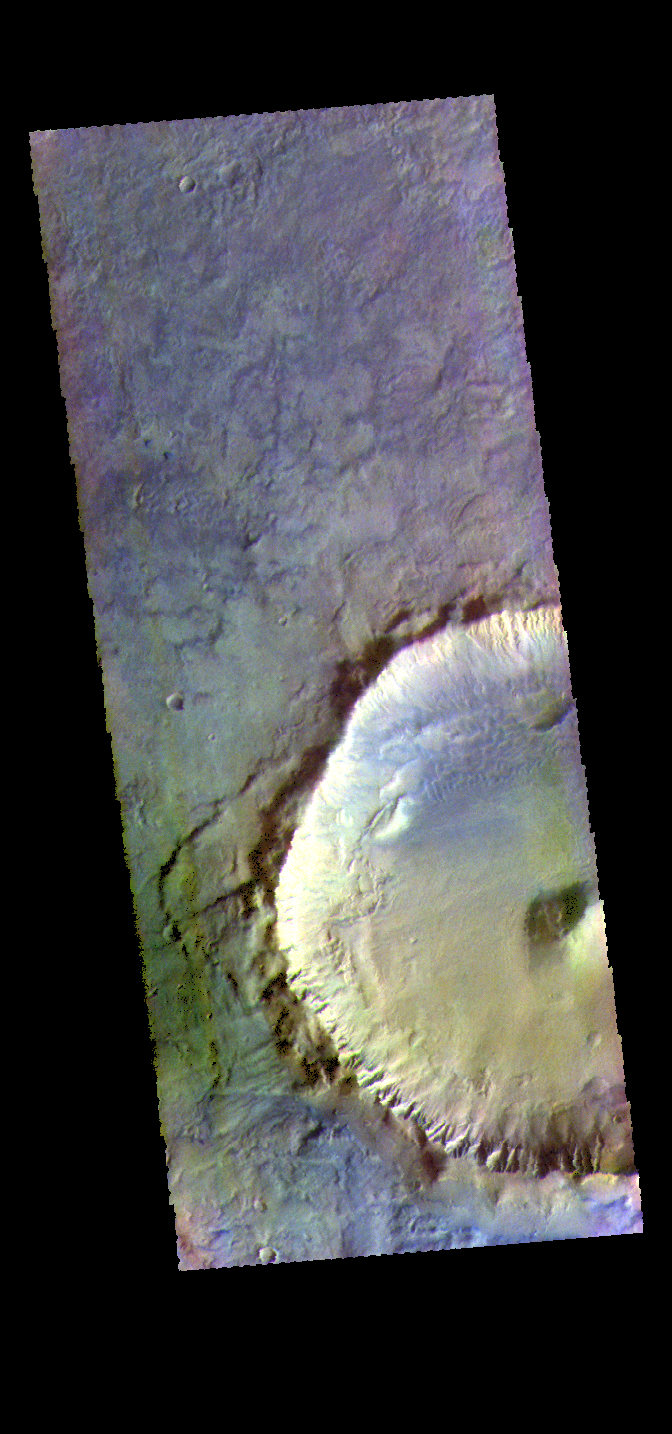

Crater – False Color

The THEMIS VIS camera contains 5 filters. The data from different filters can be combined in multiple ways to create a false color image. These false color images may reveal subtle variations of the surface not easily identified in a single band image. Today’s false color image shows an unnamed crater located on the floor of Newton Crater in Terra Sirenum.

Credit: NASA/JPL-Caltech/ASU